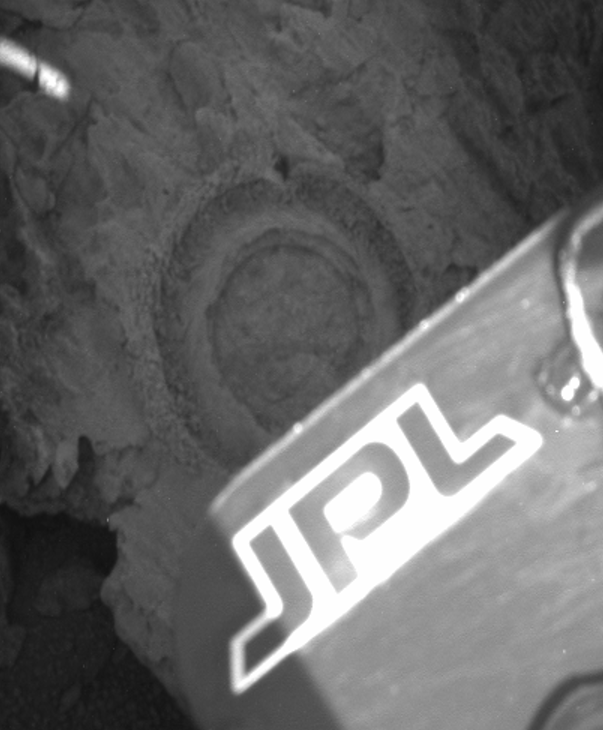

Rock Bites into “Bounce”

This panoramic camera image from the Mars Exploration Rover Opportunity features the 6.44 millimeter (0.25 inch) deep hole ground into the rock dubbed “Bounce” by the rover’s rock abrasion tool. The tool took 2 hours and 15 minutes to grind the hole on sol 66 of the rover’s journey. A combination of limited solar power and the rock’s jagged texture led the rock abrasion tool team to set very aggressive grinding parameters to ensure that the end result was a full circle, suitable for a thorough read from the rover’s spectrometers.

Bounce’s markedly different appearance (when compared to the rocks that were previously examined in the Eagle Crater outcrop) made it a natural target for rover research. In order to achieve an ideal position from which to grind into the rock, Opportunity moved in very close with its right wheel next to Bounce. In this image, the panoramic camera on the rover’s mast is looking down, catching the tip of the solar panel which partially blocks the full circle ground by the rock abrasion tool.

The outer ring consists of the cuttings from the rock, pushed out by the brushes on the grinding instrument. The dark impression at the top of the outer circle was caused by the instrument’s contact mechanism which serves to stabilize it while grinding.

Credit: NASA/JPL/Cornell